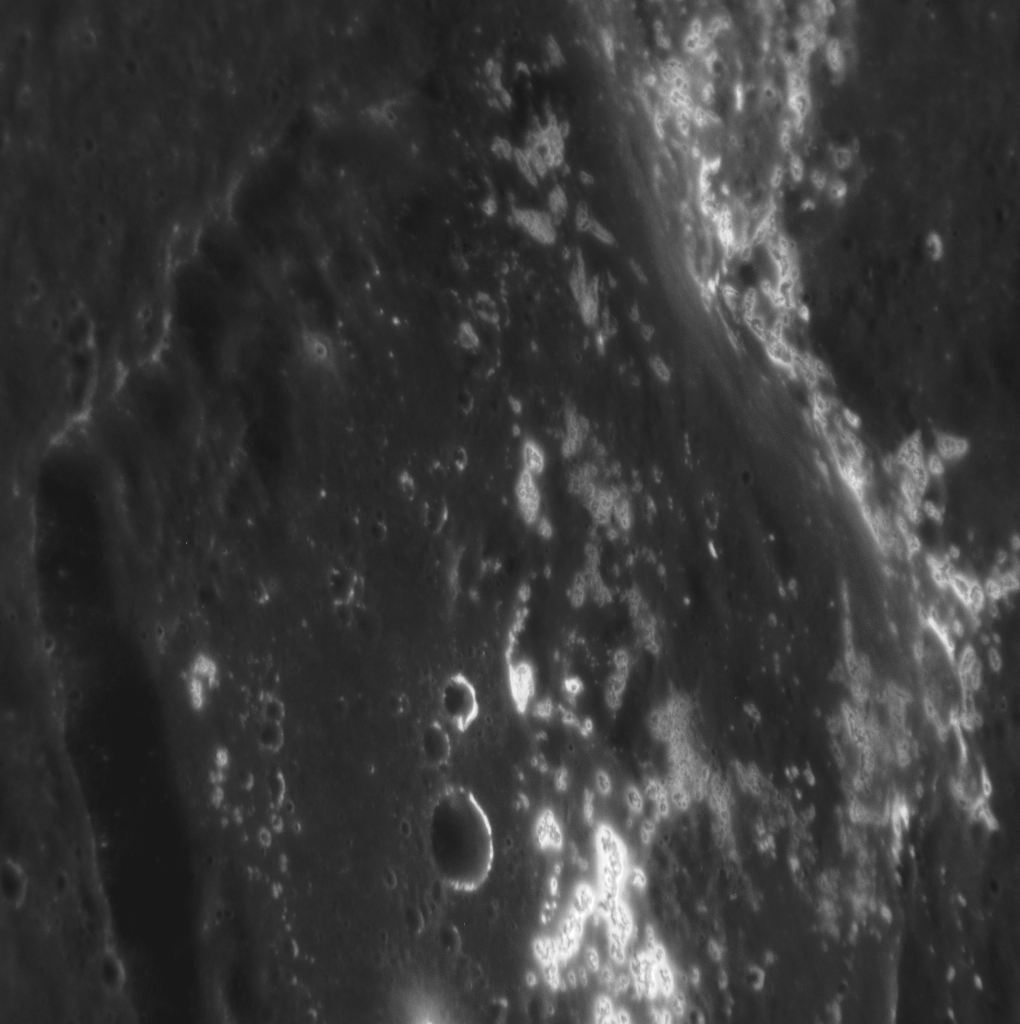

This Image Is Cool!

This stunning view shows a host of hollows along the rim and floor of a 42-km-diameter (26-mi-diameter) crater. The hollow-covered rim to the right in this image is shared between this younger, smaller crater and an older, 120-km-diameter (75-mi.-diameter) crater, inside of which the smaller crater formed. The sun was high in the sky when this image was taken, making the bright hollows easy to see. North is to the right.

This image was acquired as a high-resolution targeted observation. Targeted observations are images of a small area on Mercury’s surface at resolutions much higher than the 200-meter/pixel morphology base map. It is not possible to cover all of Mercury’s surface at this high resolution, but typically several areas of high scientific interest are imaged in this mode each week.

Date acquired: March 06, 2013
Image Mission Elapsed Time (MET): 4881055
Image ID: 3640892
Instrument: Narrow Angle Camera (NAC) of the Mercury Dual Imaging System (MDIS)
Center Latitude: 25.60°
Center Longitude: 356.2° E
Resolution: 30 meters/pixel
Scale: This crater is approximately 42 km (26 mi.) in diameter.
Incidence Angle: 26.6°
Emission Angle: 52.9°
Phase Angle: 78.2°

The MESSENGER spacecraft is the first ever to orbit the planet Mercury, and the spacecraft’s seven scientific instruments and radio science investigation are unraveling the history and evolution of the Solar System’s innermost planet. Visit the Why Mercury? section of this website to learn more about the key science questions that the MESSENGER mission is addressing. During the one-year primary mission, MDIS acquired 88,746 images and extensive other data sets. MESSENGER is now in a year-long extended mission, during which plans call for the acquisition of more than 80,000 additional images to support MESSENGER’s science goals.

For information regarding the use of images, see the MESSENGER image use policy.

Credit: NASA/Johns Hopkins University Applied Physics Laboratory/Carnegie Institution of Washington